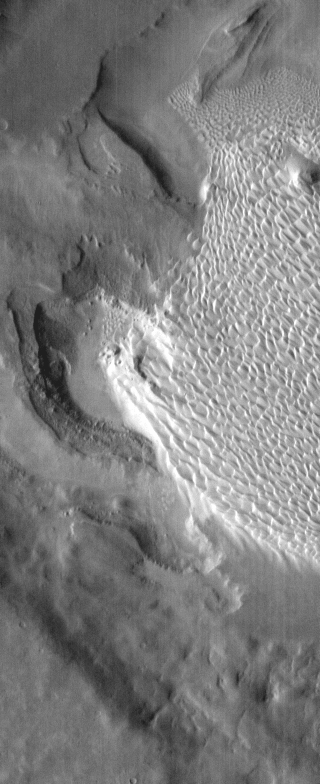

Rabe Dunes in IR

Sand dunes on the floor of Rabe Crater are brighter in this infrared image than the surrounding materials. This is because the sand is warmer than the surrounding rock.

Credit: NASA/JPL-Caltech/ASU